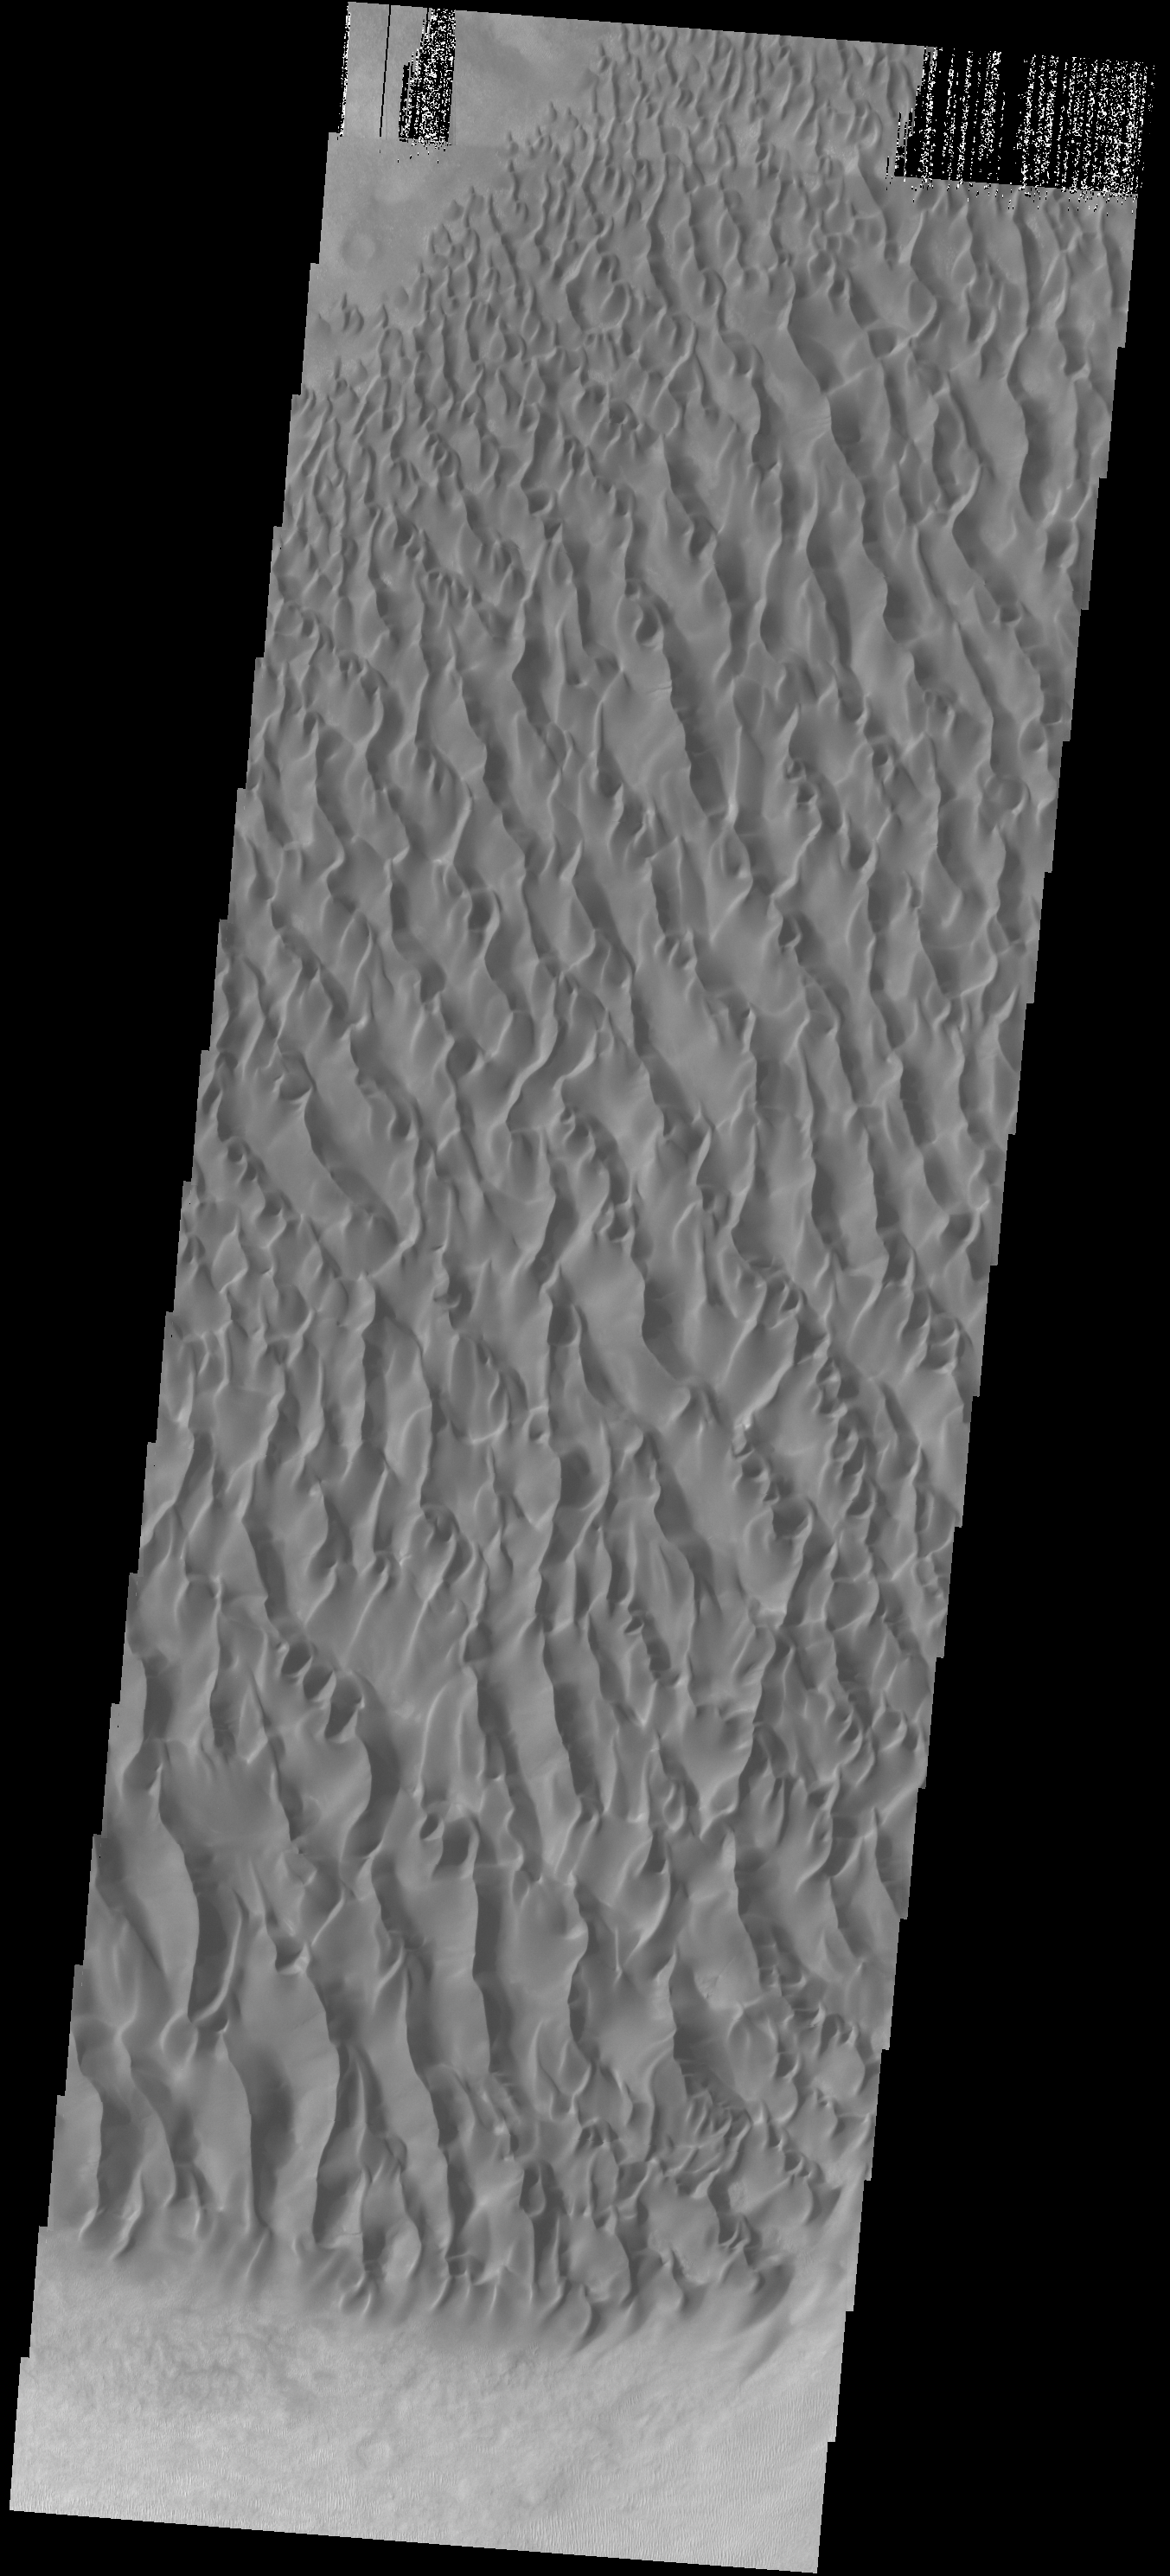

Proctor Crater Dunes

Originally released on Oct. 8, 2013

Today’s VIS image shows part of the large sand sheet and sand dunes on the floor of Proctor Crater.

Credit: NASA/JPL-Caltech/ASU